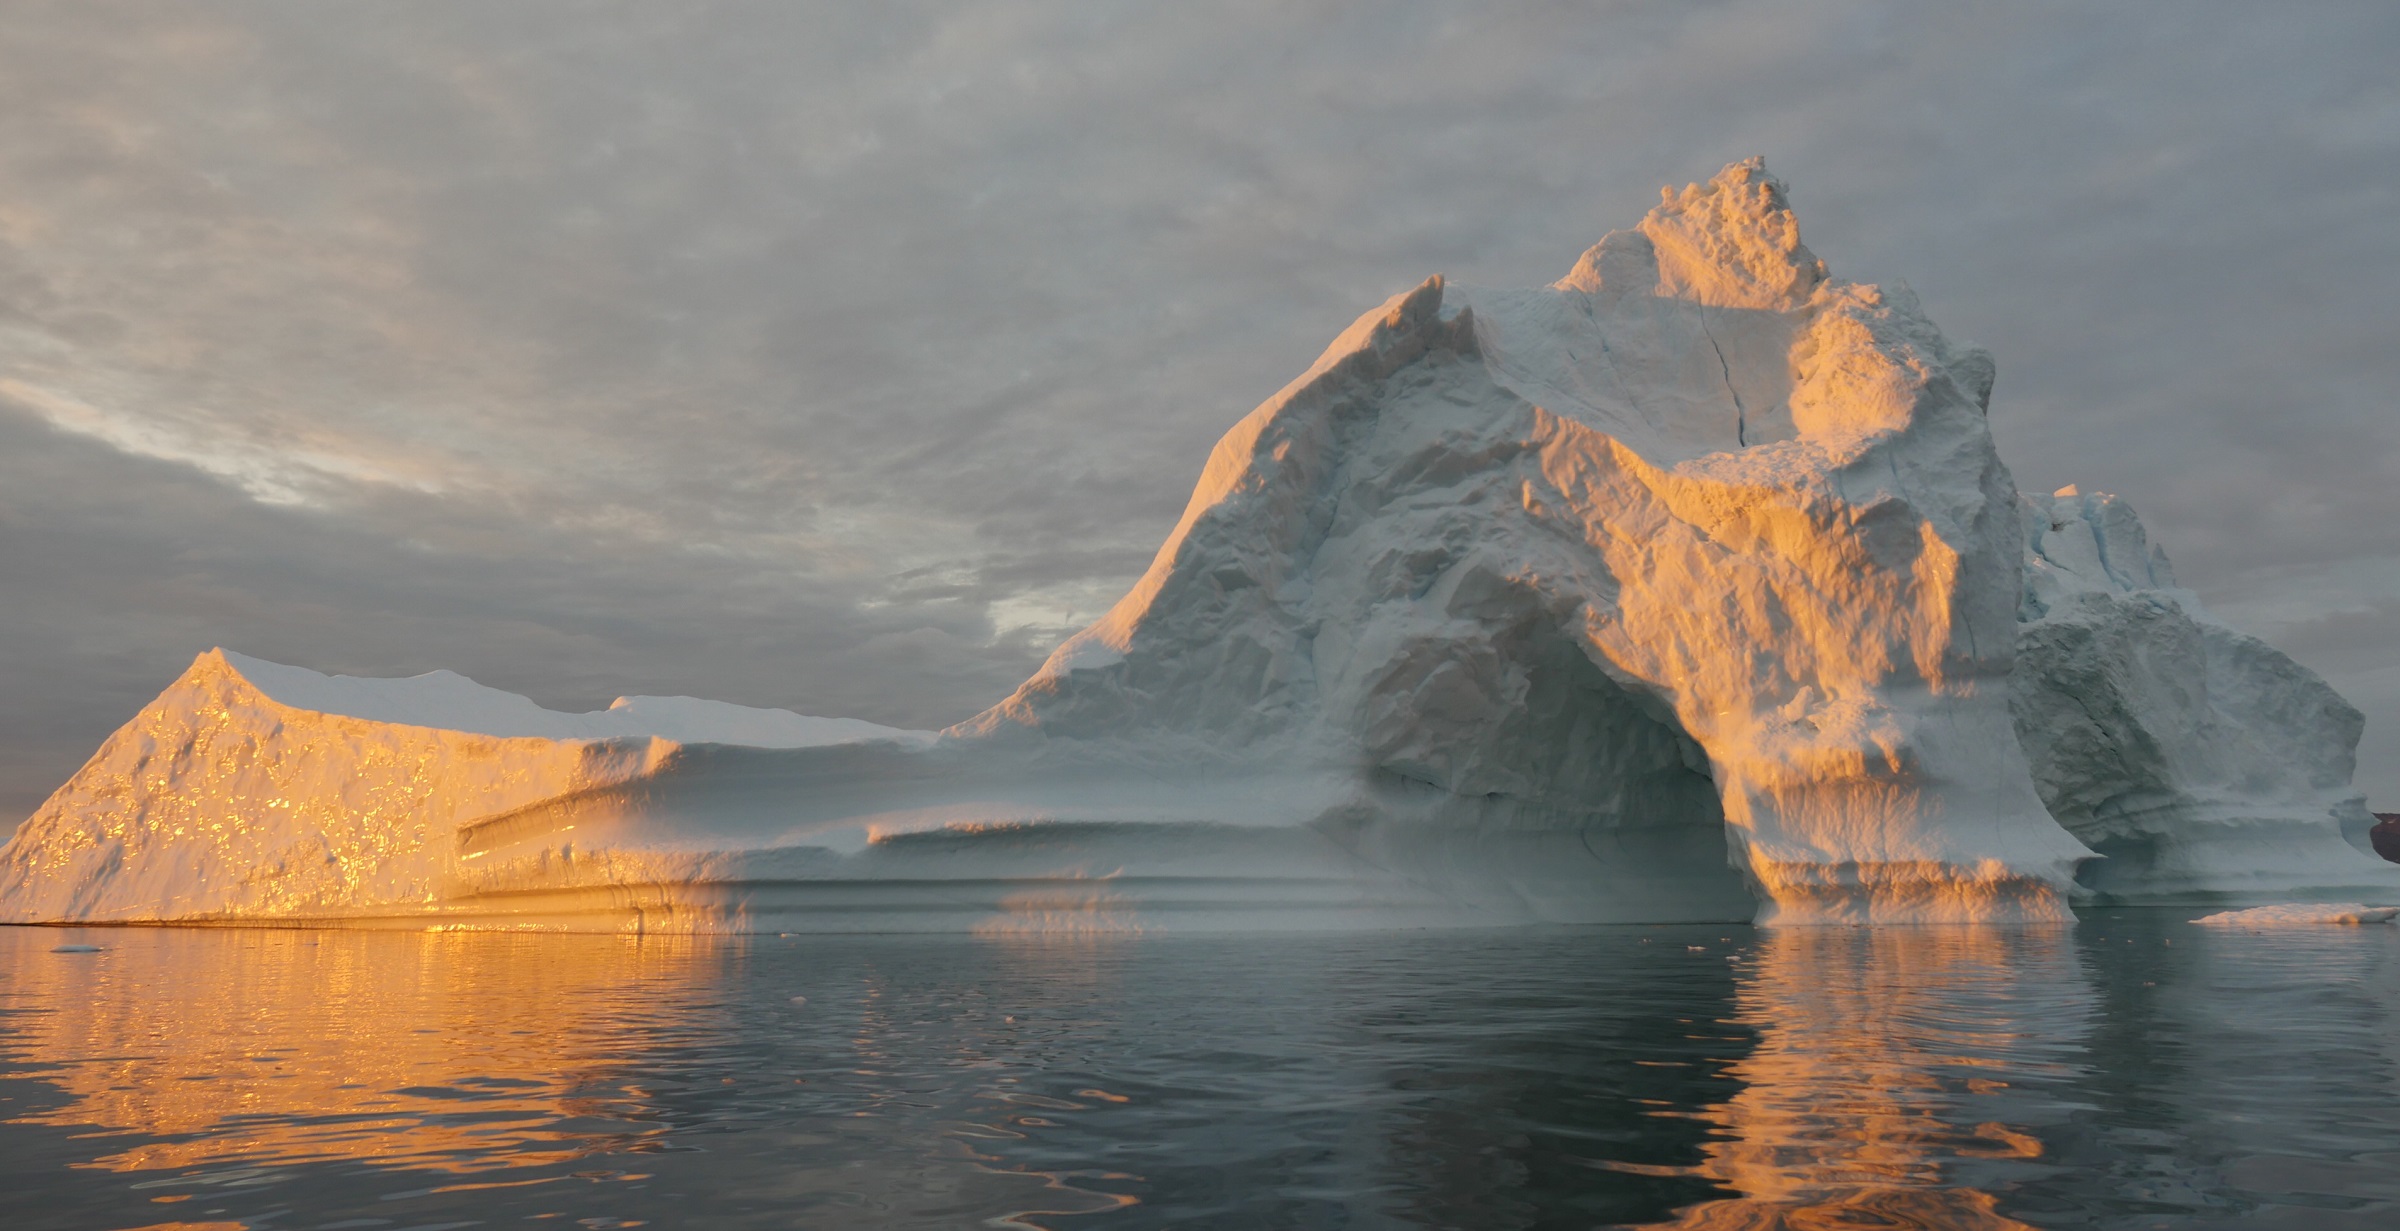

Warming Seas and Melting Ice Sheets

Sea level rise is a natural consequence of the warming of our planet. We know this from basic physics. When water heats up, it expands. So when the ocean warms, sea level rises. When ice is exposed to heat, it melts. And when ice on land melts and water runs into the ocean, sea level rises. For thousands of years, sea level has remained relatively stable and human communities have settled along the planet’s coastlines. But now Earth’s seas are rising. Globally, sea level has risen about eight inches since the beginning of the 20th century and more than two inches in the last 20 years alone. All signs suggest that this rise is accelerating. Read more: go.nasa.gov/1heZn29 Caption: An iceberg floats in Disko Bay, near Ilulissat, Greenland, on July 24, 2015. The massive Greenland ice sheet is shedding about 300 gigatons of ice a year into the ocean, making it the single largest source of sea level rise from melting ice.

Credit: NASA/Saskia Madlener